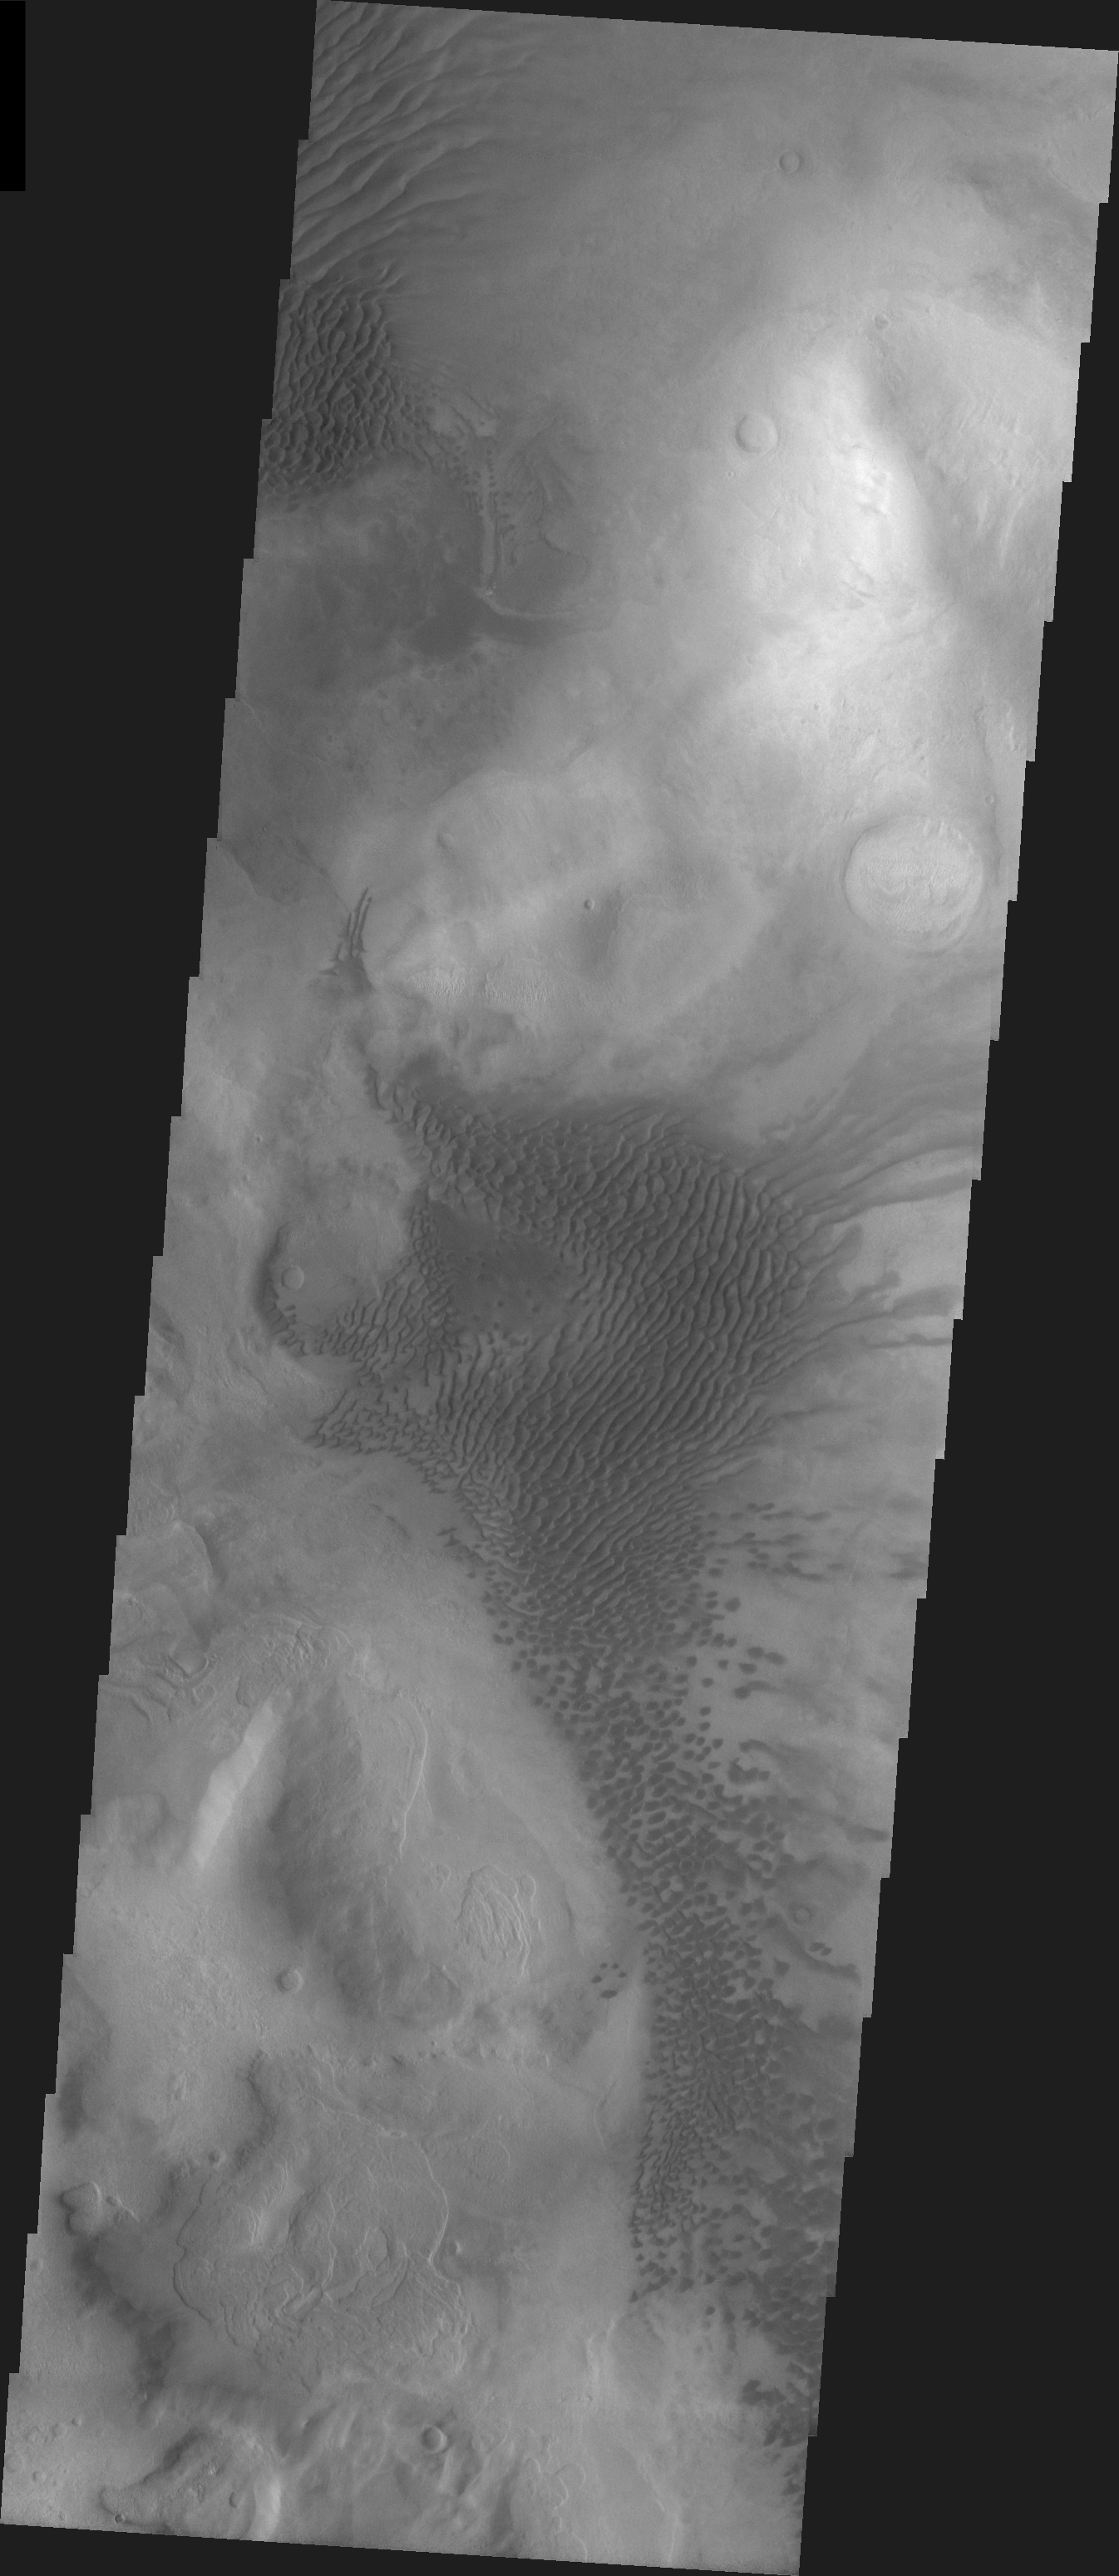

Hellas Basin Dunes

Released 15 April 2004

The Odyssey spacecraft has completed a full Mars year of observations of the red planet. For the next several weeks the Image of the Day will look back over this first mars year. It will focus on four themes: 1) the poles – with the seasonal changes seen in the retreat and expansion of the caps; 2) craters – with a variety of morphologies relating to impact materials and later alteration, both infilling and exhumation; 3) channels – the clues to liquid surface flow; and 4) volcanic flow features. While some images have helped answer questions about the history of Mars, many have raised new questions that are still being investigated as Odyssey continues collecting data as it orbits Mars.

This daytime VIS image was collected on December 14, 2003 during the southern summer season on the Hellas Basin Rim.

Image information: VIS instrument. Latitude -41.3, Longitude 46.4 East (313.6 West). 19 meter/pixel resolution.

Note: this THEMIS visual image has not been radiometrically nor geometrically calibrated for this preliminary release. An empirical correction has been performed to remove instrumental effects. A linear shift has been applied in the cross-track and down-track direction to approximate spacecraft and planetary motion. Fully calibrated and geometrically projected images will be released through the Planetary Data System in accordance with Project policies at a later time.

NASA’s Jet Propulsion Laboratory manages the 2001 Mars Odyssey mission for NASA’s Office of Space Science, Washington, D.C. The Thermal Emission Imaging System (THEMIS) was developed by Arizona State University, Tempe, in collaboration with Raytheon Santa Barbara Remote Sensing. The THEMIS investigation is led by Dr. Philip Christensen at Arizona State University. Lockheed Martin Astronautics, Denver, is the prime contractor for the Odyssey project, and developed and built the orbiter. Mission operations are conducted jointly from Lockheed Martin and from JPL, a division of the California Institute of Technology in Pasadena.

Credit: NASA/JPL/Arizona State University